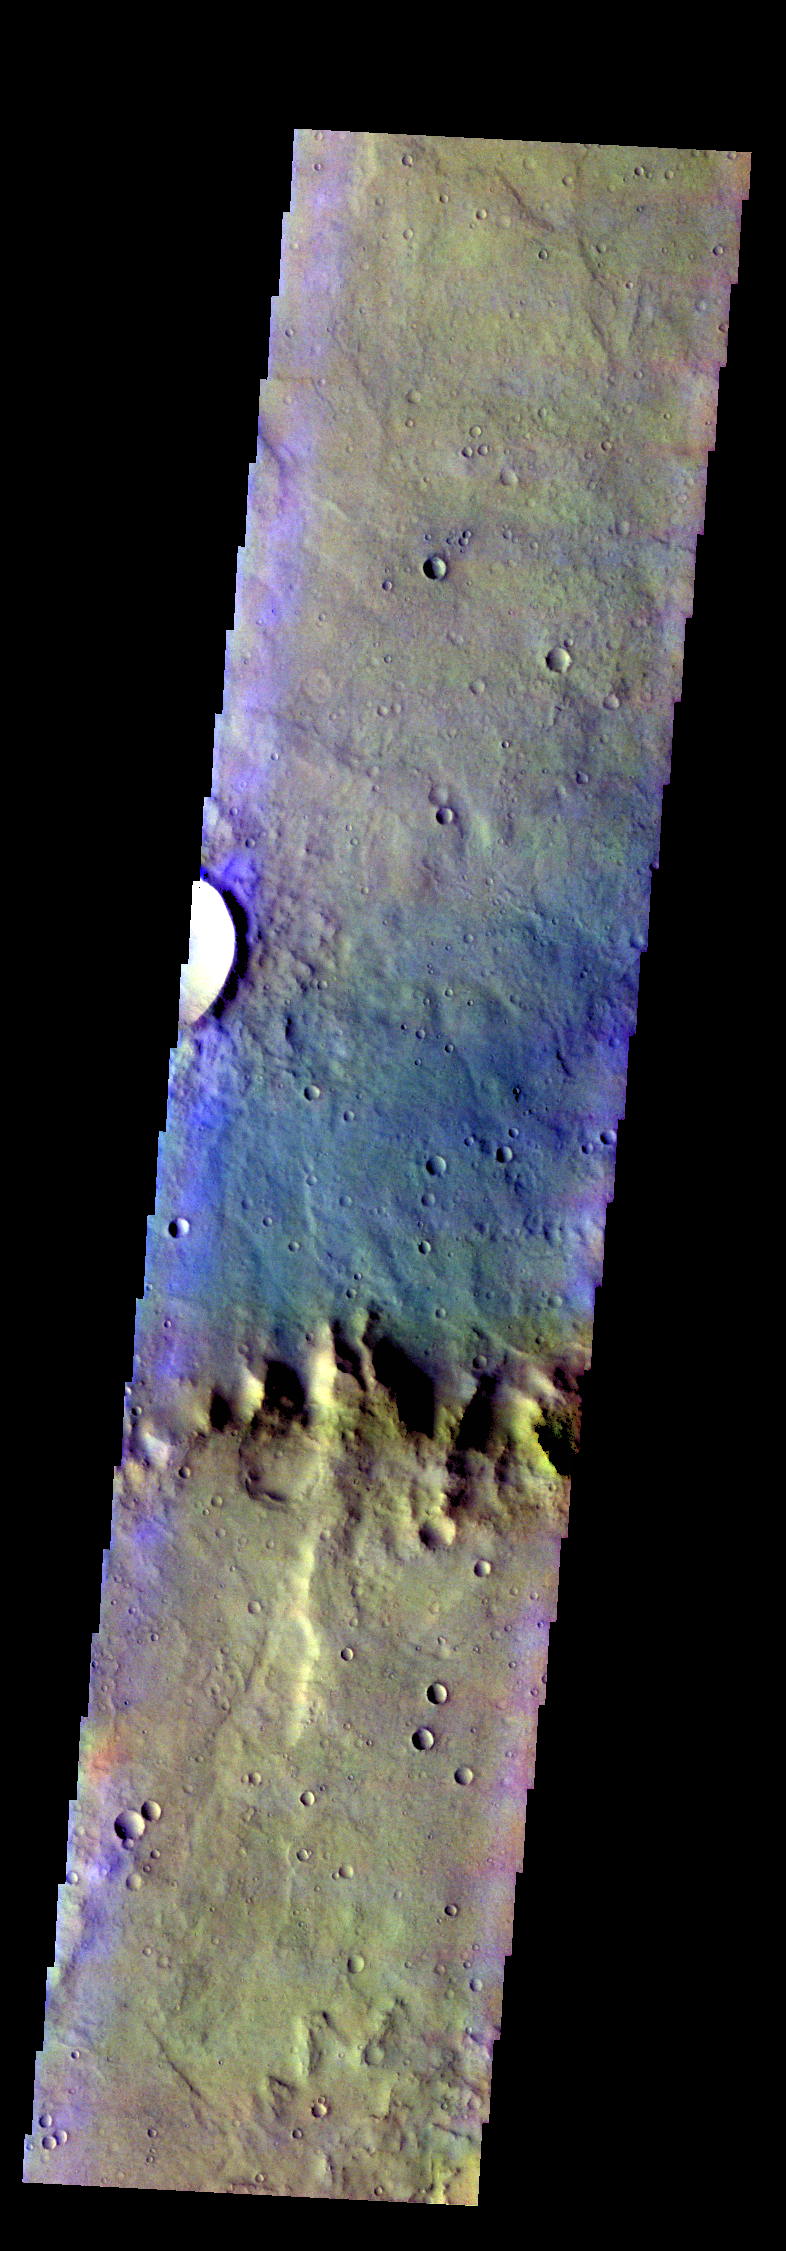

Flaugergues Crater – False Color

The THEMIS VIS camera contains 5 filters. The data from different filters can be combined in multiple ways to create a false color image. These false color images may reveal subtle variations of the surface not easily identified in a single band image. Today’s false color image shows part of the crater rim and floor of Flaugergues Crater.

Credit: NASA/JPL-Caltech/ASU